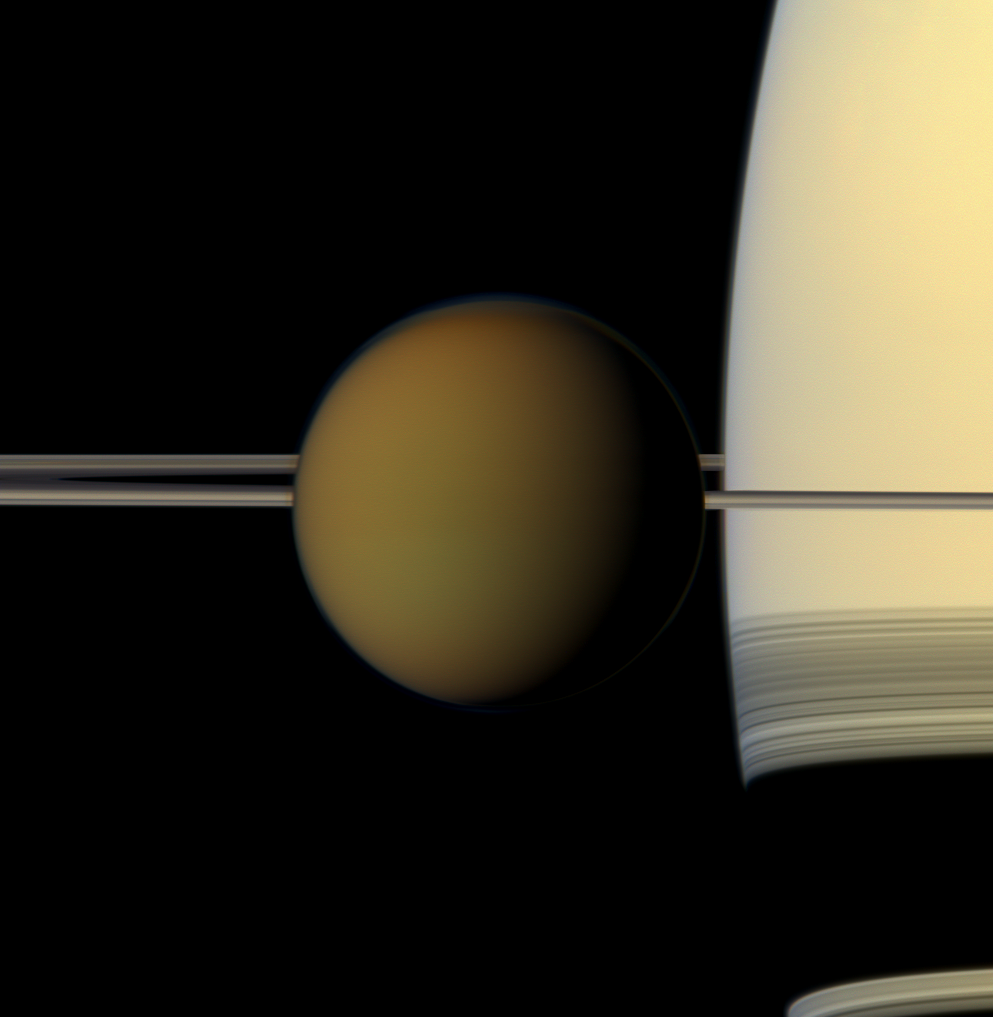

Titan Up Front

The colorful globe of Saturn’s largest moon, Titan, passes in front of the planet and its rings in this true color snapshot from NASA’s Cassini spacecraft.

The north polar hood can be seen on Titan (3,200 miles or 5,150 kilometers across) and appears as a detached layer at the top of the moon here. See PIA08137 and PIA09739 to learn more about Titan’s atmosphere and the north polar hood.

This view looks toward the northern, sunlit side of the rings from just above the ring plane.

Images taken using red, green and blue spectral filters were combined to create this natural color view. The images were obtained with the Cassini spacecraft narrow-angle camera on May 21, 2011, at a distance of approximately 1.4 million miles (2.3 million kilometers) from Titan. Image scale is 9 miles (14 kilometers) per pixel on Titan.

The Cassini-Huygens mission is a cooperative project of NASA, the European Space Agency and the Italian Space Agency. The Jet Propulsion Laboratory, a division of the California Institute of Technology in Pasadena, manages the Cassini-Huygens mission for NASA’s Science Mission Directorate, Washington. The Cassini orbiter and its two onboard cameras were designed, developed and assembled at JPL. The imaging team is based at the Space Science Institute in Boulder, Colo.

Credit: NASA/JPL-Caltech/Space Science Institute